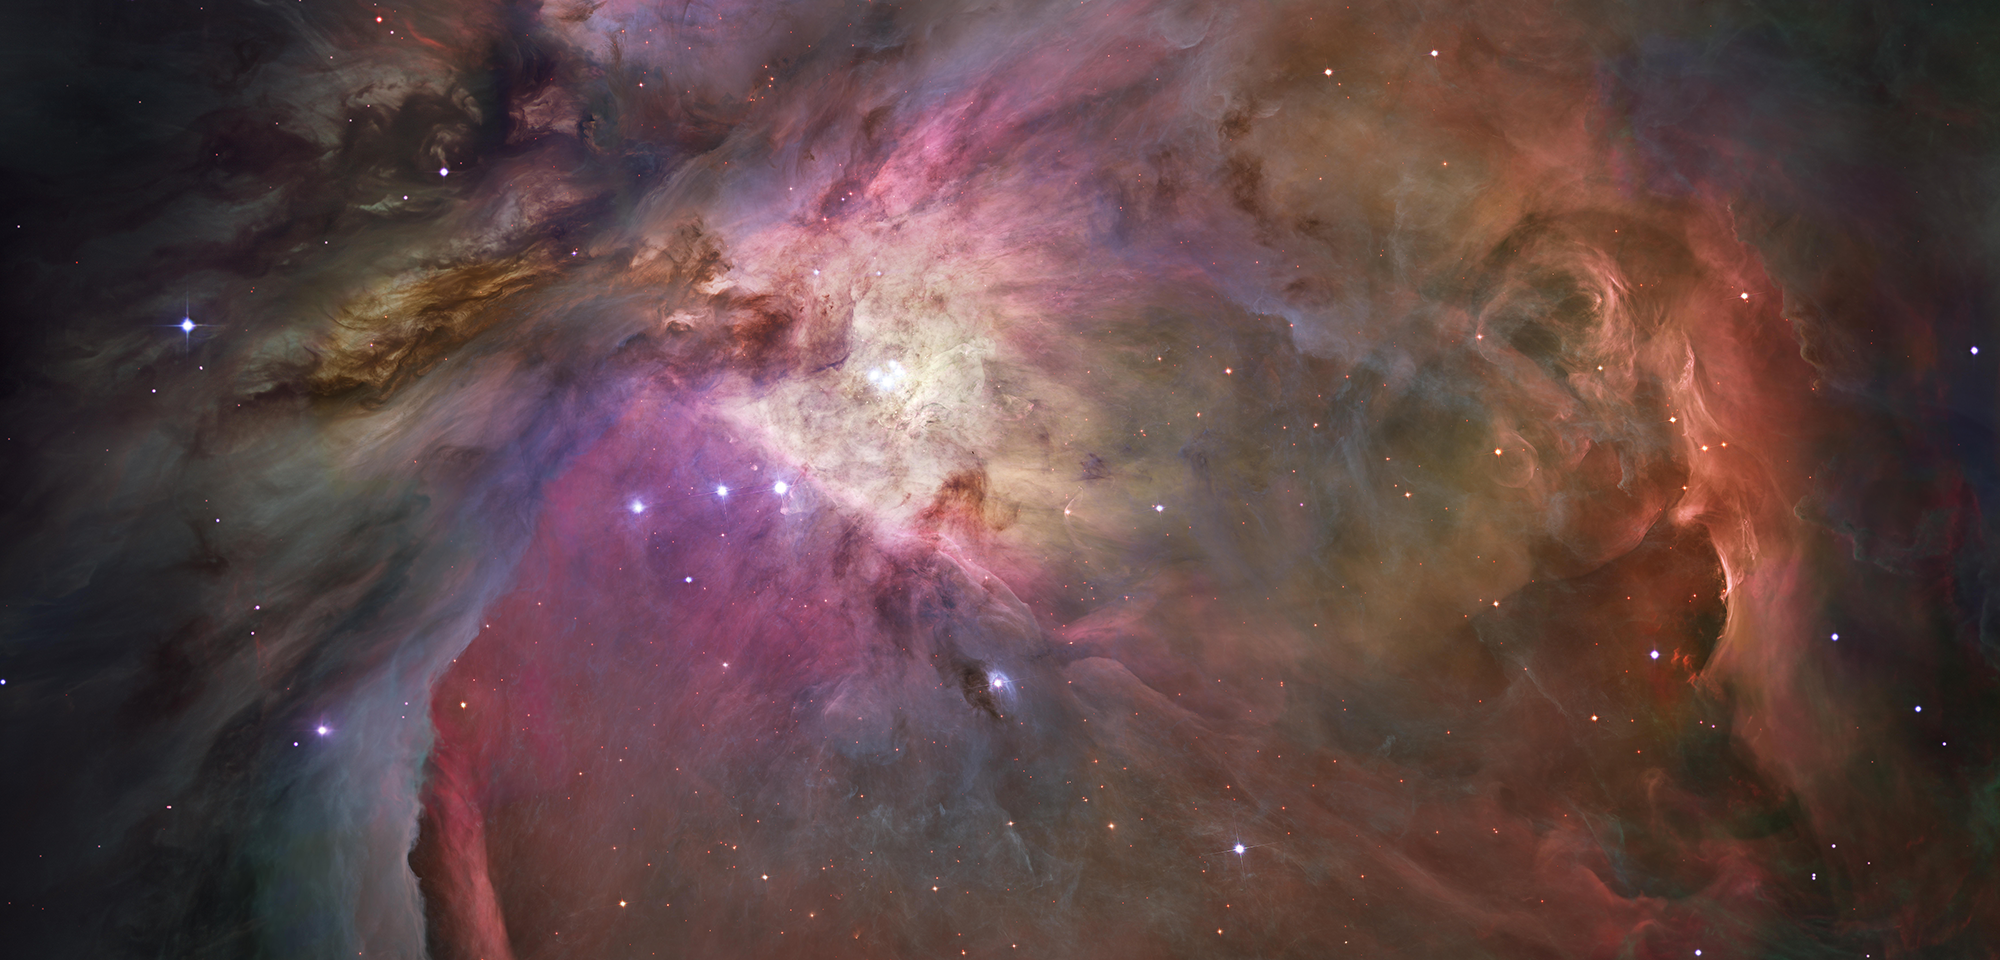

Orion Nebula

The Orion Nebula is a tumultuous region of dust and gas where thousands of stars are being born. Located 1,300 light-years away, it is the nearest area of star formation to Earth. In one of the most detailed astronomical images ever produced, Hubble captured an unprecedented look at this nebula.

More than 3,000 stars of various sizes appear in this image. Some have never before been seen in visible light. These stars reside in a dramatic landscape of plateaus, mountains, and valleys. From the massive, young stars that are shaping the nebula to the pillars of dense gas that may be the homes of budding stars, this image offers a glimpse at the various stages of star formation.

The bright central region is the home of the four most massive stars in the nebula. The stars are called the Trapezium because they are arranged in a trapezoid pattern. Ultraviolet light unleashed by these stars is carving a cavity in the nebula and influencing the growth of hundreds of smaller stars.

Located near the Trapezium are stars still young enough to have disks of material encircling them. These disks are called protoplanetary disks or “proplyds” and are too small to see clearly in this image. The disks are the building blocks of planetary systems.

The bright glow at upper left is from M43, a small region being shaped by a massive, young star’s ultraviolet light. Next to M43 are dense, dark pillars of dust and gas that point toward the Trapezium. These pillars, which appear subtle against the dark background, are resisting erosion from the Trapezium’s intense ultraviolet light. The glowing region on the right reveals arcs and bubbles formed when stellar winds — streams of charged particles ejected from the Trapezium stars — collide with material.

The faint red stars near the bottom are the myriad brown dwarfs that Hubble spied for the first time in visible light. Sometimes called “failed stars,” brown dwarfs are cool objects that are too small to be ordinary stars because they cannot sustain nuclear fusion in their cores the way our Sun does. They are much like free-floating, larger versions of the planet Jupiter.

Astronomers used 520 Hubble images, taken in five colors with Hubble’s Advanced Camera for Surveys, to make this picture. They also added ground-based photos to fill out the nebula. The mosaic covers approximately the apparent angular size of the full moon.

A scientific team led by Massimo Robberto of the Space Telescope Science Institute obtained the mosaic observations to study the stellar content of the nebula. In addition to finding stars that formed about 2 million years ago, the specific motions of the stars were measured and an investigation to conduct a census of brown dwarfs and planet-sized objects was initiated.

Constellation: Orion

Distance: 1,300 light-years

Instrument: ACS and ESO MPI 2.2m La Silla WFI

Image Filters: ACS: F435W (B), F555W (V), F658N (H-alpha), F775W (i), F850LP(z);
ESO: ESO842 (B), ESO856 (H-alpha), ESO857 ([S II]), ESO859 ([O III])

Credit: Image: NASA, ESA, Hubble Space Telescope Orion Treasury Project Team, Massimo Robberto (STScI, ESA)